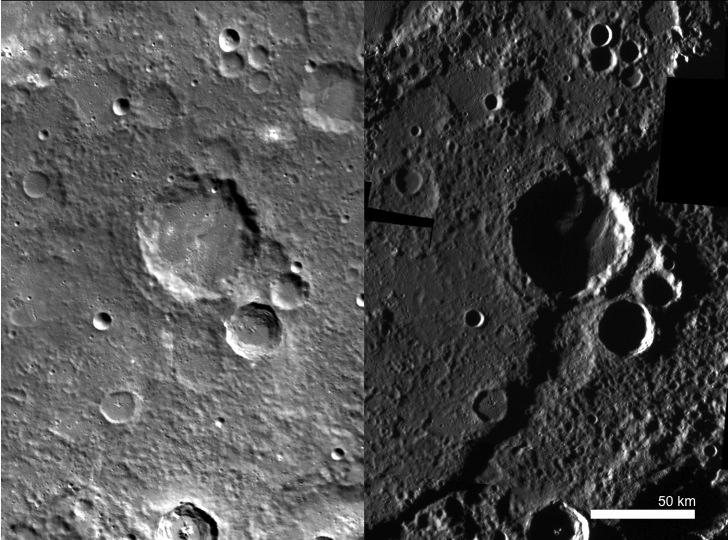

A Shocking Discovery

This side-by-side comparison of Discovery rupes under two different illumination conditions illustrates the importance of MESSENGER’s various imaging campaigns. The image on the left has an incidence angle, or angle between surface normal and the sun, of approximately 62°, whereas the image on the right has an incidence angle of approximately 85.6°. An incidence angle as high as 85.6° means that the sun is just barely skimming the surface of the planet, providing a unique opportunity to see certain morphological features that are otherwise difficult or impossible to see. For example, Discovery rupes, a sizable scarp that runs over 400 km from end to end, is practically invisible in the monochrome base map image to the left, yet it dominates the high-incidence-angle base map image to the right. This phenomenon has also been illustrated with Basho crater here.

The image on the left was acquired as part of MDIS’s high-resolution surface morphology base map. The surface morphology base map will cover more than 90% of Mercury’s surface with an average resolution of 250 meters/pixel (0.16 miles/pixel or 820 feet/pixel). Images acquired for the surface morphology base map typically have off-vertical Sun angles (i.e., high incidence angles) and visible shadows so as to reveal clearly the topographic form of geologic features.

The image on the right was acquired as part of MDIS’s high-incidence-angle base map. The high-incidence-angle base map is a major mapping activity in MESSENGER’s extended mission and complements the surface morphology base map of MESSENGER’s primary mission that was acquired under generally more moderate incidence angles. High incidence angles, achieved when the Sun is near the horizon, result in long shadows that accentuate the small-scale topography of geologic features. The high-incidence-angle base map is being acquired with an average resolution of 200 meters/pixel.

Instrument: Mercury Dual Imaging System (MDIS)
Center Latitude: -54.7°
Center Longitude: 322.8° E
Resolution: 200 meters/pixel
Scale: Discovery rupes is 411.9 km (255.9 miles) long.

The MESSENGER spacecraft is the first ever to orbit the planet Mercury, and the spacecraft’s seven scientific instruments and radio science investigation are unraveling the history and evolution of the Solar System’s innermost planet. Visit the Why Mercury? section of this website to learn more about the key science questions that the MESSENGER mission is addressing. During the one-year primary mission, MDIS acquired 88,746 images and extensive other data sets. MESSENGER is now in a year-long extended mission, during which plans call for the acquisition of more than 80,000 additional images to support MESSENGER’s science goals.

These images are from MESSENGER, a NASA Discovery mission to conduct the first orbital study of the innermost planet, Mercury. For information regarding the use of images, see the MESSENGER image use policy.

Credit: NASA/Johns Hopkins University Applied Physics Laboratory/Carnegie Institution of Washington